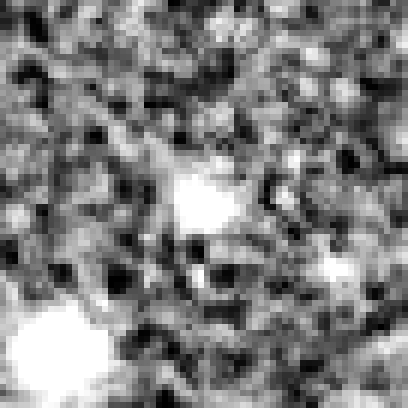

Hubble Ultra Deep Field 2012 (z=8.6 Candidate)

Object Name: Distant galaxy in the HUDF
Object Description: Distant galaxy
Instrument: HST/WFC3/IR

Credit: NASA, ESA, R. Ellis (Caltech), and the UDF 2012 Team